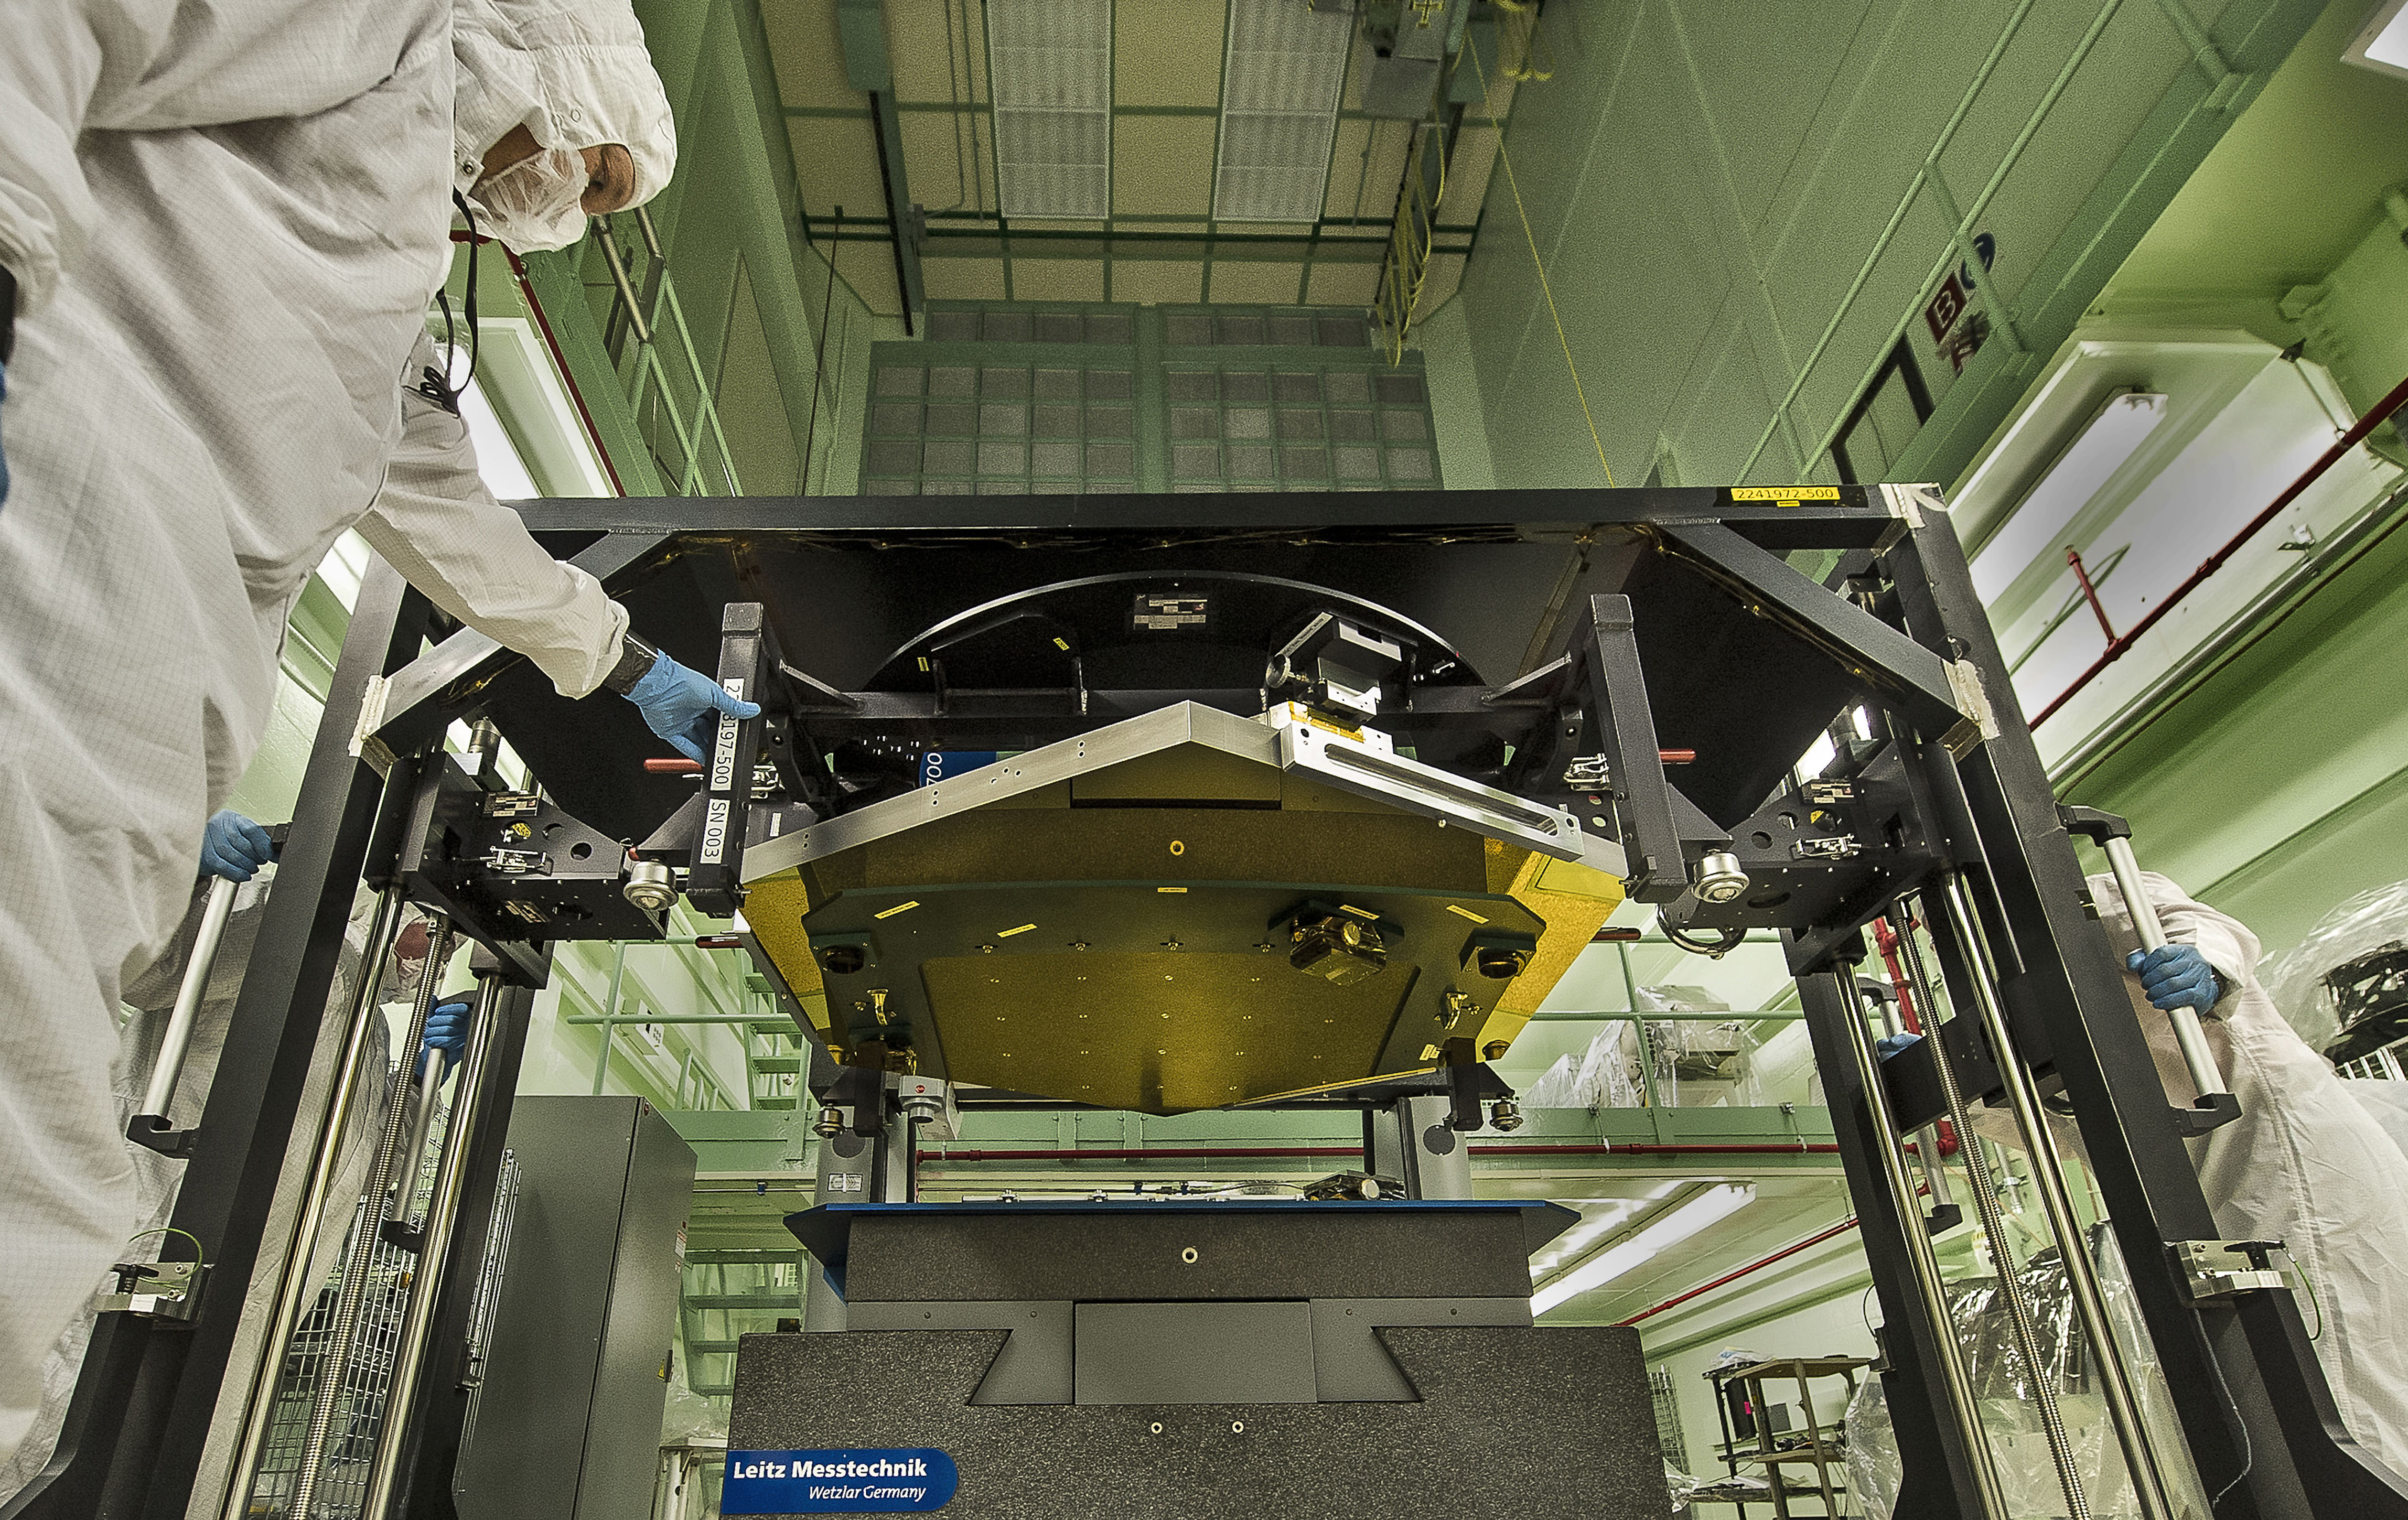

NASA Webb Mirror is 'CIAF' and Sound

A James Webb Space Telescope flight spare primary mirror segment is loaded onto the CMM (Configuration Measurement Machine) at the CIAF (Calibration, Integration and Alignment Facility) at NASA's Goddard Space Flight Center in Greenbelt, Md. The CMM is used for precision measurements of the mirrors. These precision measurements must be accurate to 0.1 microns or 1/400th the thickness of a human hair.

Credit: NASA/Goddard/Chris Gunn